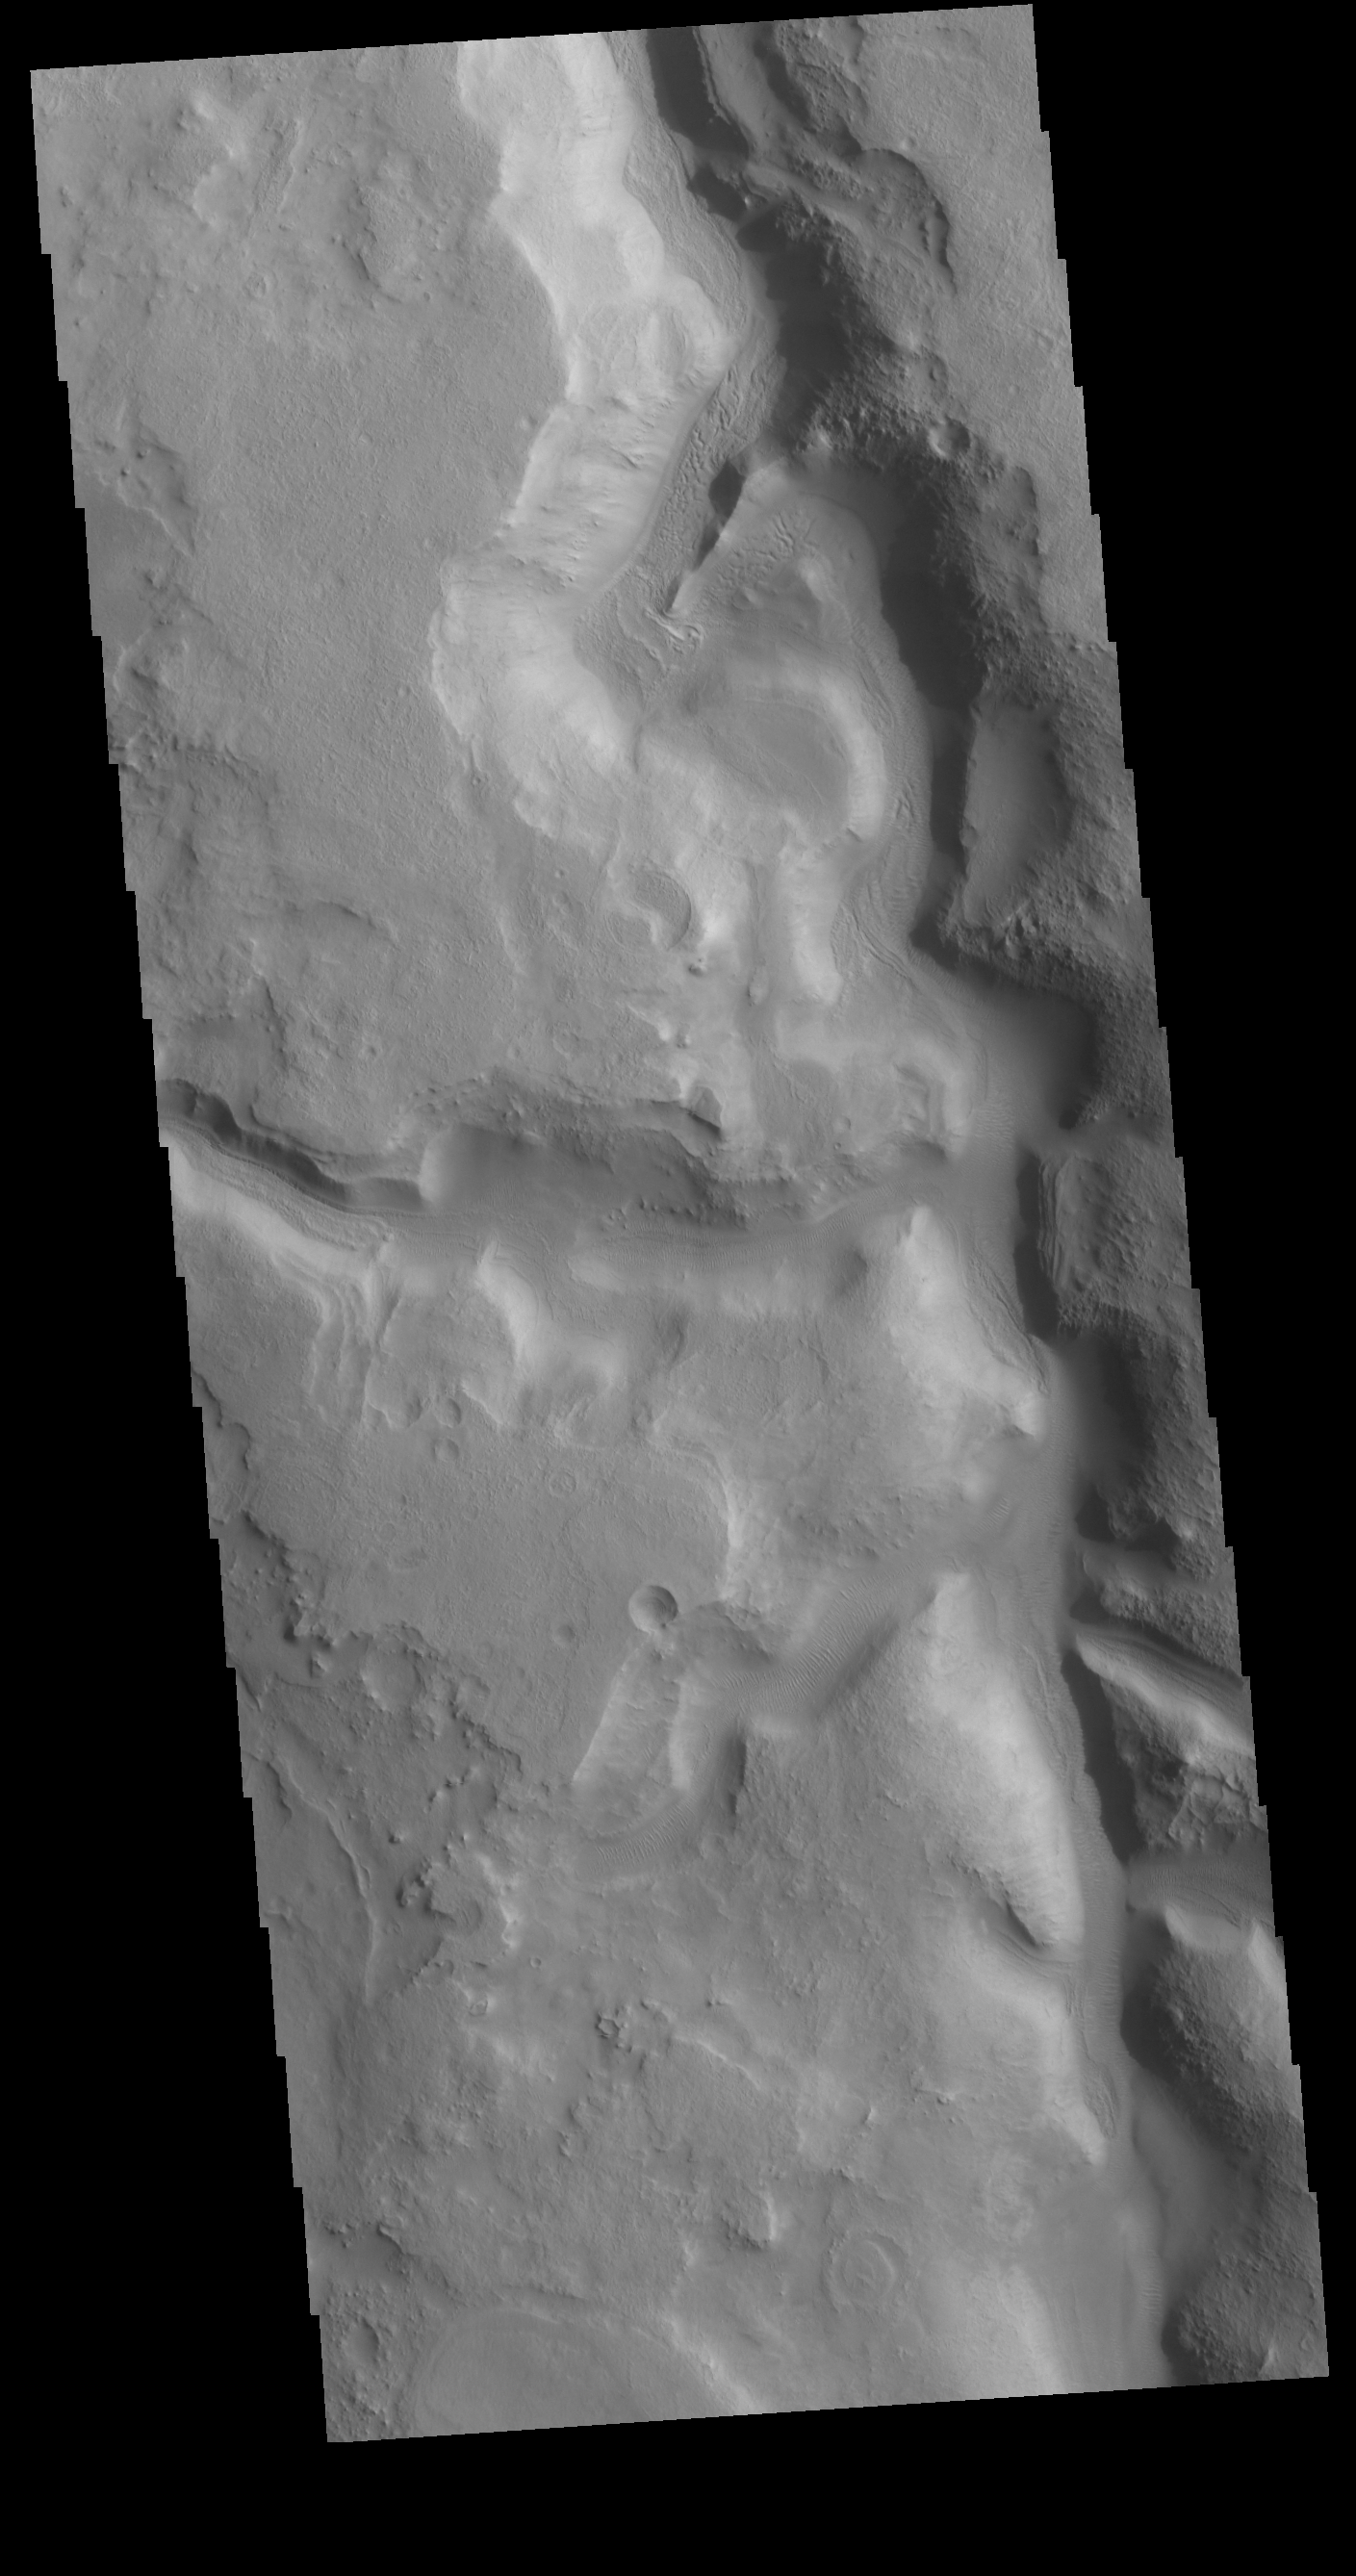

Huo Hsing Vallis

Today’s VIS image shows part of Huo Hsing Valles, located in northern Terra Sabaea. This valley system is 318 km (197 miles) long.

Credit: NASA/JPL-Caltech/ASU